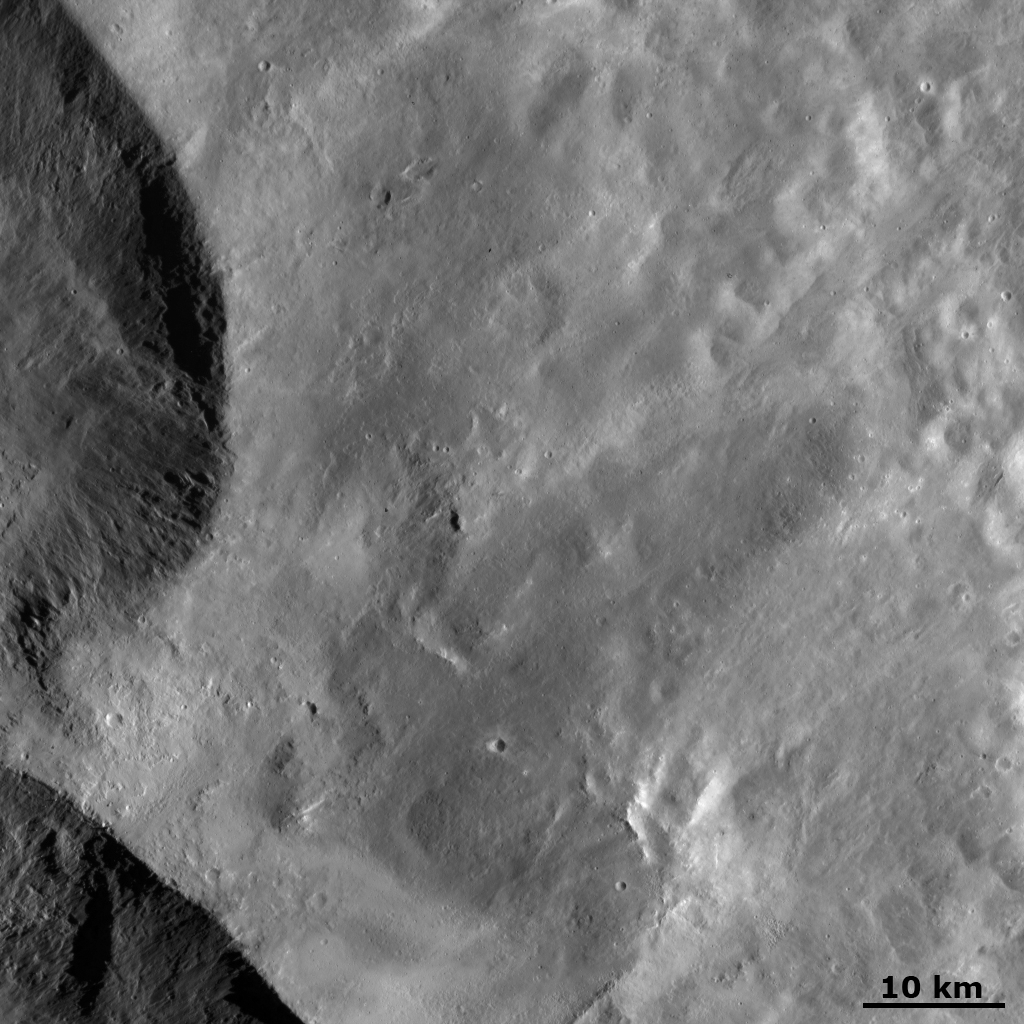

Ejecta from Vesta’s “Snowman” Craters

This Dawn FC (framing camera) image shows ejecta from two of the large “Snowman” craters on the left of the image. This ejecta smooths out Vesta’s surface in the rest of the image. When an impact creates a crater lots of small, loose material is commonly thrown out onto the surrounding surface. This small, loose material is called ejecta and is often identified by its distinguishingly smooth appearance. This ejecta only has a few, small, fresh impact craters on its surface and there are no visible older craters buried underneath it. As there are no craters visible underneath it, this ejecta must be reasonably thick. The bumpy texture in the ejecta in the top right of the image is probably caused by movement in the ejecta due to slumping. Near to the “Snowman” craters there are some lumpy structures in the ejecta. These may be larger pieces of debris that were thrown out during the impact which formed the ejecta and the “Snowman” craters.

This image is in Vesta’s Domitia quadrangle and the center latitude and longitude of the image is 29.8°N, 203.3°E. NASA’s Dawn spacecraft obtained this image with its framing camera on October 17th 2011. This image was taken through the camera’s clear filter. The distance to the surface of Vesta is 702 km and the image has a resolution of about 70 meters per pixel. This image was acquired during the HAMO (High Altitude Mapping Orbit) phase of the mission.

The Dawn mission to Vesta and Ceres is managed by NASA’s Jet Propulsion Laboratory, a division of the California Institute of Technology in Pasadena, for NASA’s Science Mission Directorate, Washington D.C. UCLA is responsible for overall Dawn mission science. Dawn’s VIR was provided by ASI, the Italian Space Agency and is managed by INAF, Italy’s National Institute for Astrophysics, in collaboration with Selex Galileo, where it was built.

Credit: NASA/JPL-Caltech/UCLA/MPS/DLR/IDA